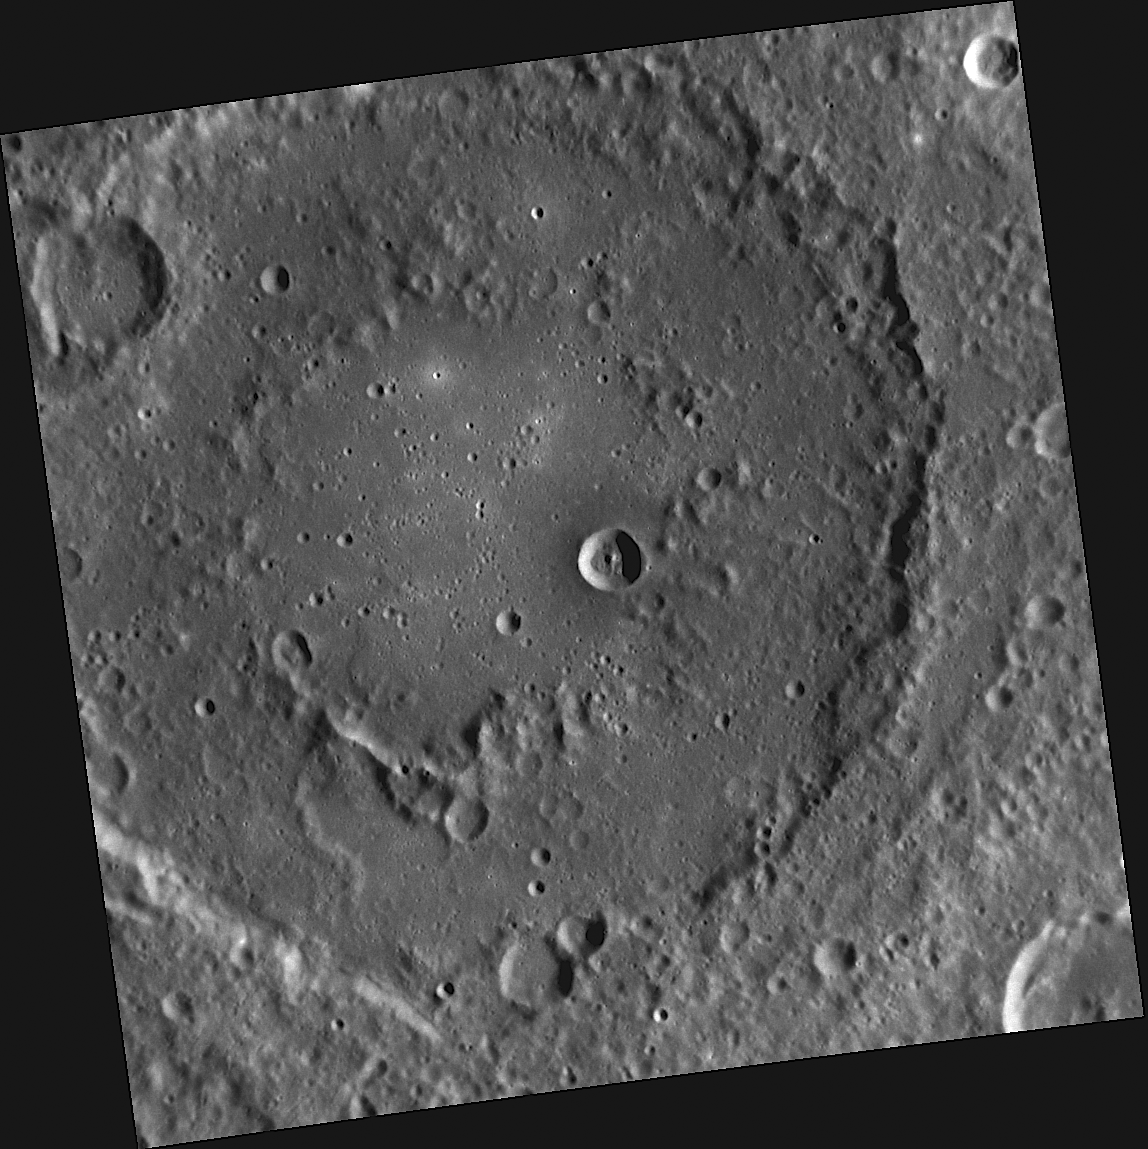

Double Trouble

This image, taken by the Narrow Angle Camera (NAC), shows the double rings of an unnamed peak-ring basin. Concentric ring structures like these form during the impact that creates a basin; the number and characteristics of the rings depend on the size of the impact structure and the gravity of the planet.

This image was acquired as part of MDIS’s high-resolution surface morphology base map. The surface morphology base map will cover more than 90% of Mercury’s surface with an average resolution of 250 meters/pixel (0.16 miles/pixel or 820 feet/pixel). Images acquired for the surface morphology base map typically have off-vertical Sun angles (i.e., high incidence angles) and visible shadows so as to reveal clearly the topographic form of geologic features.

The MESSENGER spacecraft is the first ever to orbit the planet Mercury, and the spacecraft’s seven scientific instruments and radio science investigation are unraveling the history and evolution of the Solar System’s innermost planet. Visit the Why Mercury? section of this website to learn more about the key science questions that the MESSENGER mission is addressing. During the one-year primary mission, MDIS is scheduled to acquire more than 75,000 images in support of MESSENGER’s science goals.

Date acquired: July 20, 2011
Image Mission Elapsed Time (MET): 219644470
Image ID: 527930
Instrument: Narrow Angle Camera (NAC) of the Mercury Dual Imaging System (MDIS)
Center Latitude: -17.66°
Center Longitude: 45.56° E
Resolution: 175 meters/pixel
Scale: The large double ring basin is about 172 km (107 miles) in diameter.
Incidence Angle: 65.6°
Emission Angle: 0.7°
Phase Angle: 66.1°

These images are from MESSENGER, a NASA Discovery mission to conduct the first orbital study of the innermost planet, Mercury. For information regarding the use of images, see the MESSENGER image use policy.

Credit: NASA/Johns Hopkins University Applied Physics Laboratory/Carnegie Institution of Washington